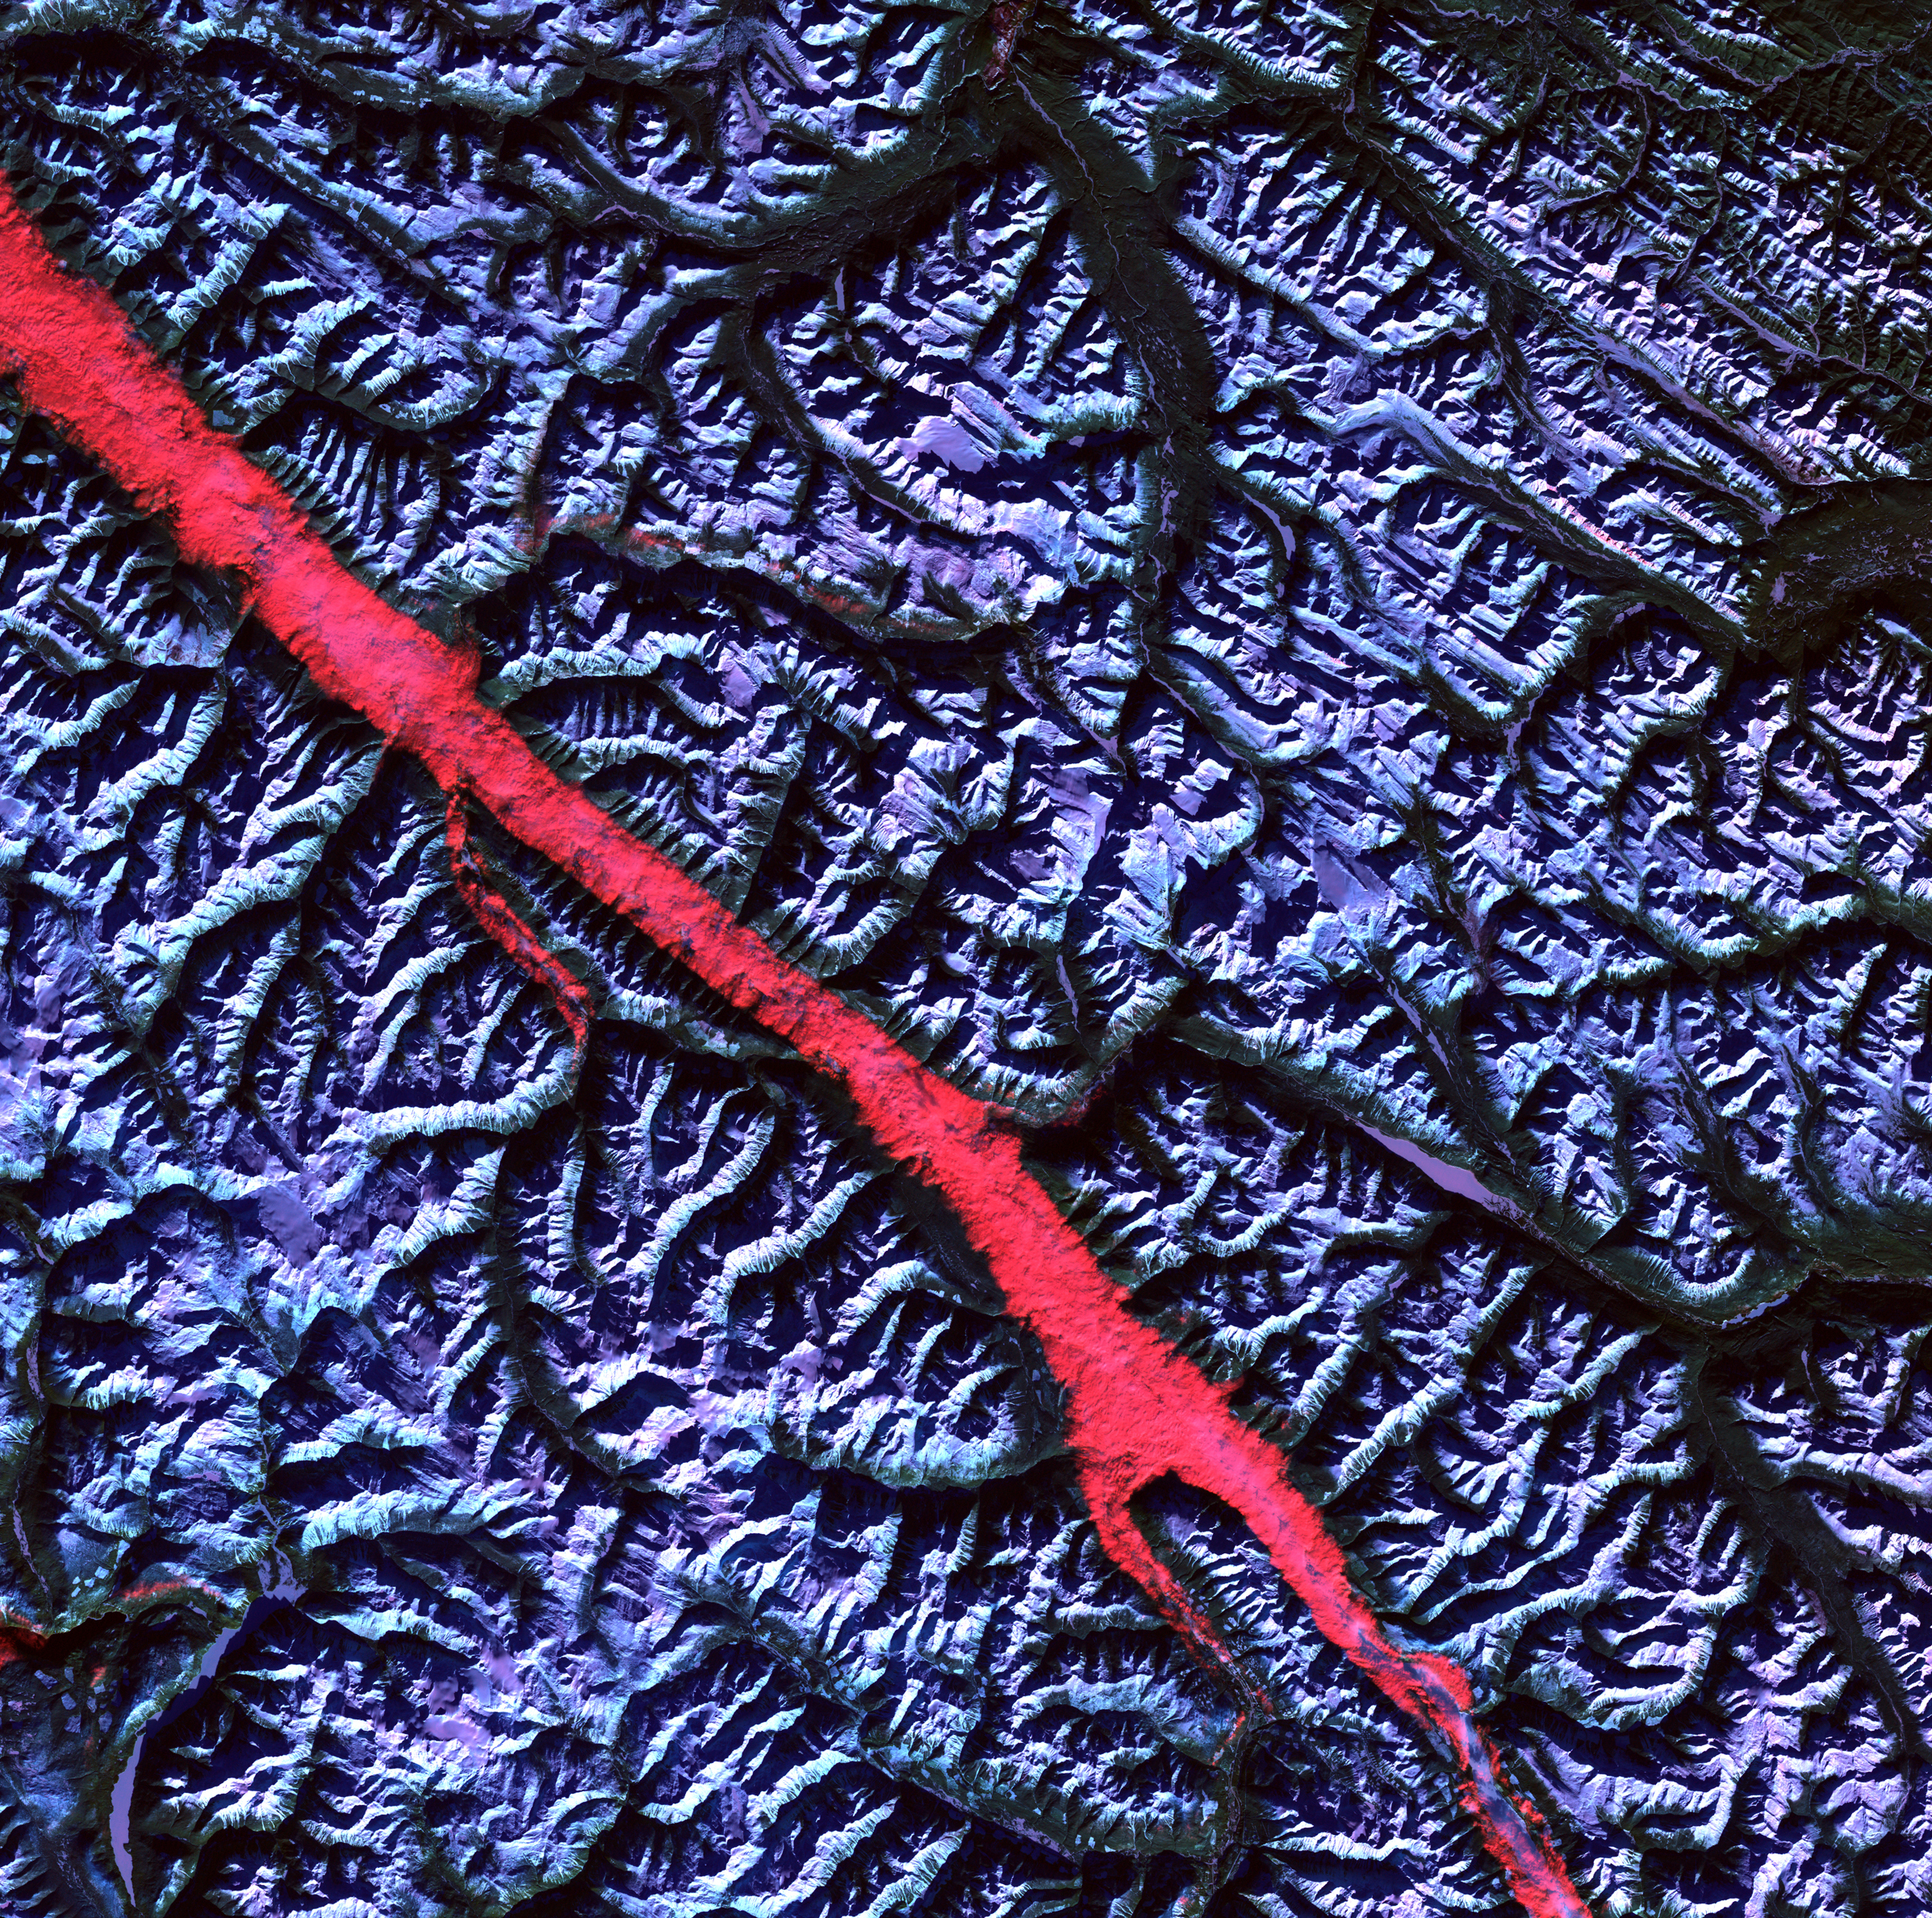

The Rocky Mountain Trench

Acquisition Date: February 2004 The high reflectance of clouds compared to the surrounding land, coupled with the low sun elevation when this image was acquired, causes low clouds to appear red as they fill a portion of the Rocky Mountain Trench. Running parallel with the peaks of the Canadian Rockies and ranging from 2 to 10 miles (3 to 16 kilometers) wide and about 900 miles (1,448 kilometers) long, the Trench aligns with the Fraser River and makes its way past Mount Robson, the highest peak in the Canadian Rockies at 12,972 feet (3,954 meters). Mount Robson is near the center of this image.

Credit: NASA/GSFC/Landsat/USGS